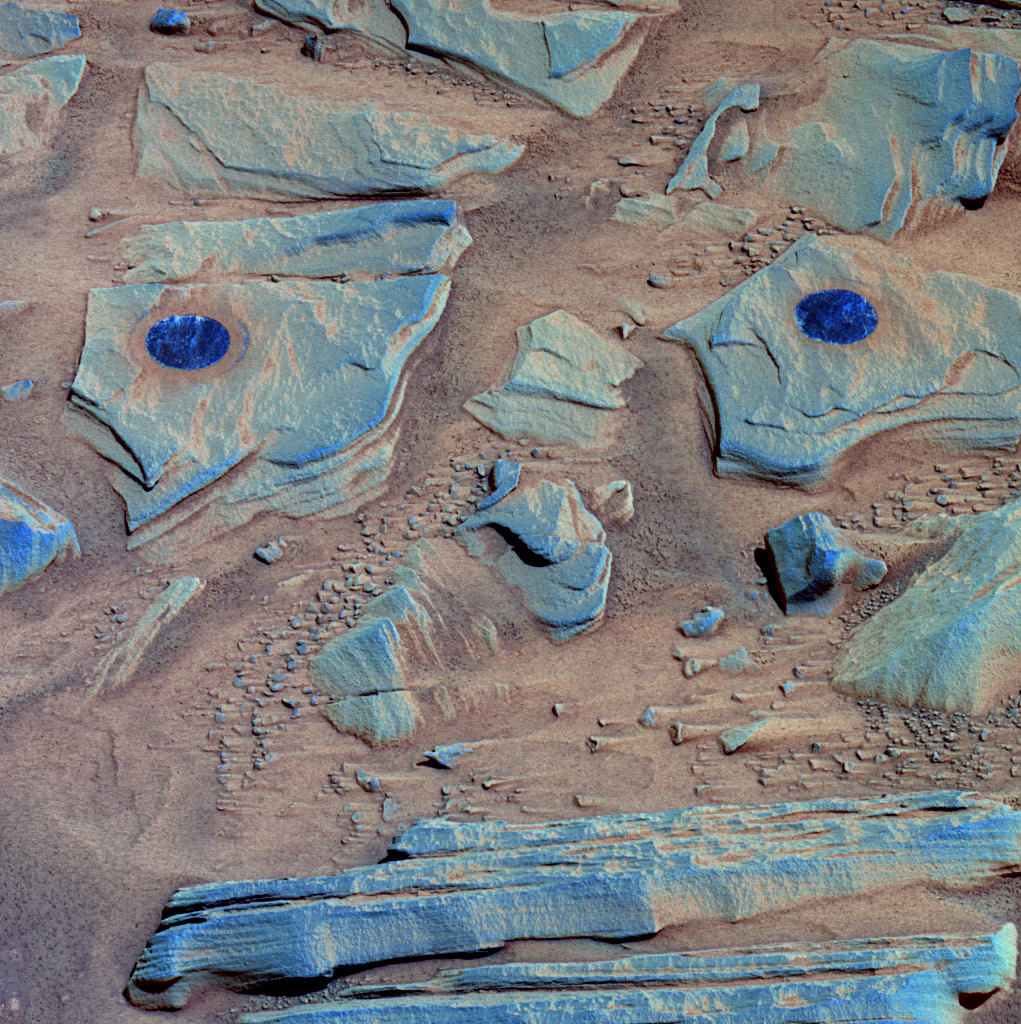

Spirit Studies Rock Outcrop at ‘Home Plate’

NASA’s Mars Exploration Rover Spirit acquired this false-color image at 11:48 local true solar time on Mars on the rover’s 746th Martian day, or sol (Feb. 26, 2006), after using the rock abrasion tool to brush the surfaces of rock targets informally named “Stars” (left) and “Crawfords” (right). Small streaks of dust extend for several centimeters behind the small rock chips and pebbles in the dusty, red soils. Because the rover was looking southwest when this image was taken, the wind streaks indicate that the dominant wind direction was from the southeast.

The targets Stars and Crawfords are on a rock outcrop located on top of “Home Plate.” The outcrop is informally named “James ‘Cool Papa’ Bell,” after a Negro Leagues Hall of Famer who played for both the Pittsburgh Crawfords and the Kansas City Stars. To some science team members, the two brushed spots resemble the eyes of a face, with rocks below and between the eyes as a nose and layered rocks at the bottom of the image as a mouth.

The image combines frames taken by Spirit’s panoramic camera through the camera’s 753-nanometer, 535-namometer, and 432-nanometer filters. It is enhanced to emphasize color differences among the rocks, soils and brushed areas. The blue circular area on the left, Stars, was brushed on 761 (Feb. 22, 2006). The one on the right, Crawfords, was brushed on sol 763 (Feb. 25, 2006).

Credit: NASA/JPL-Caltech/USGS/Cornell University